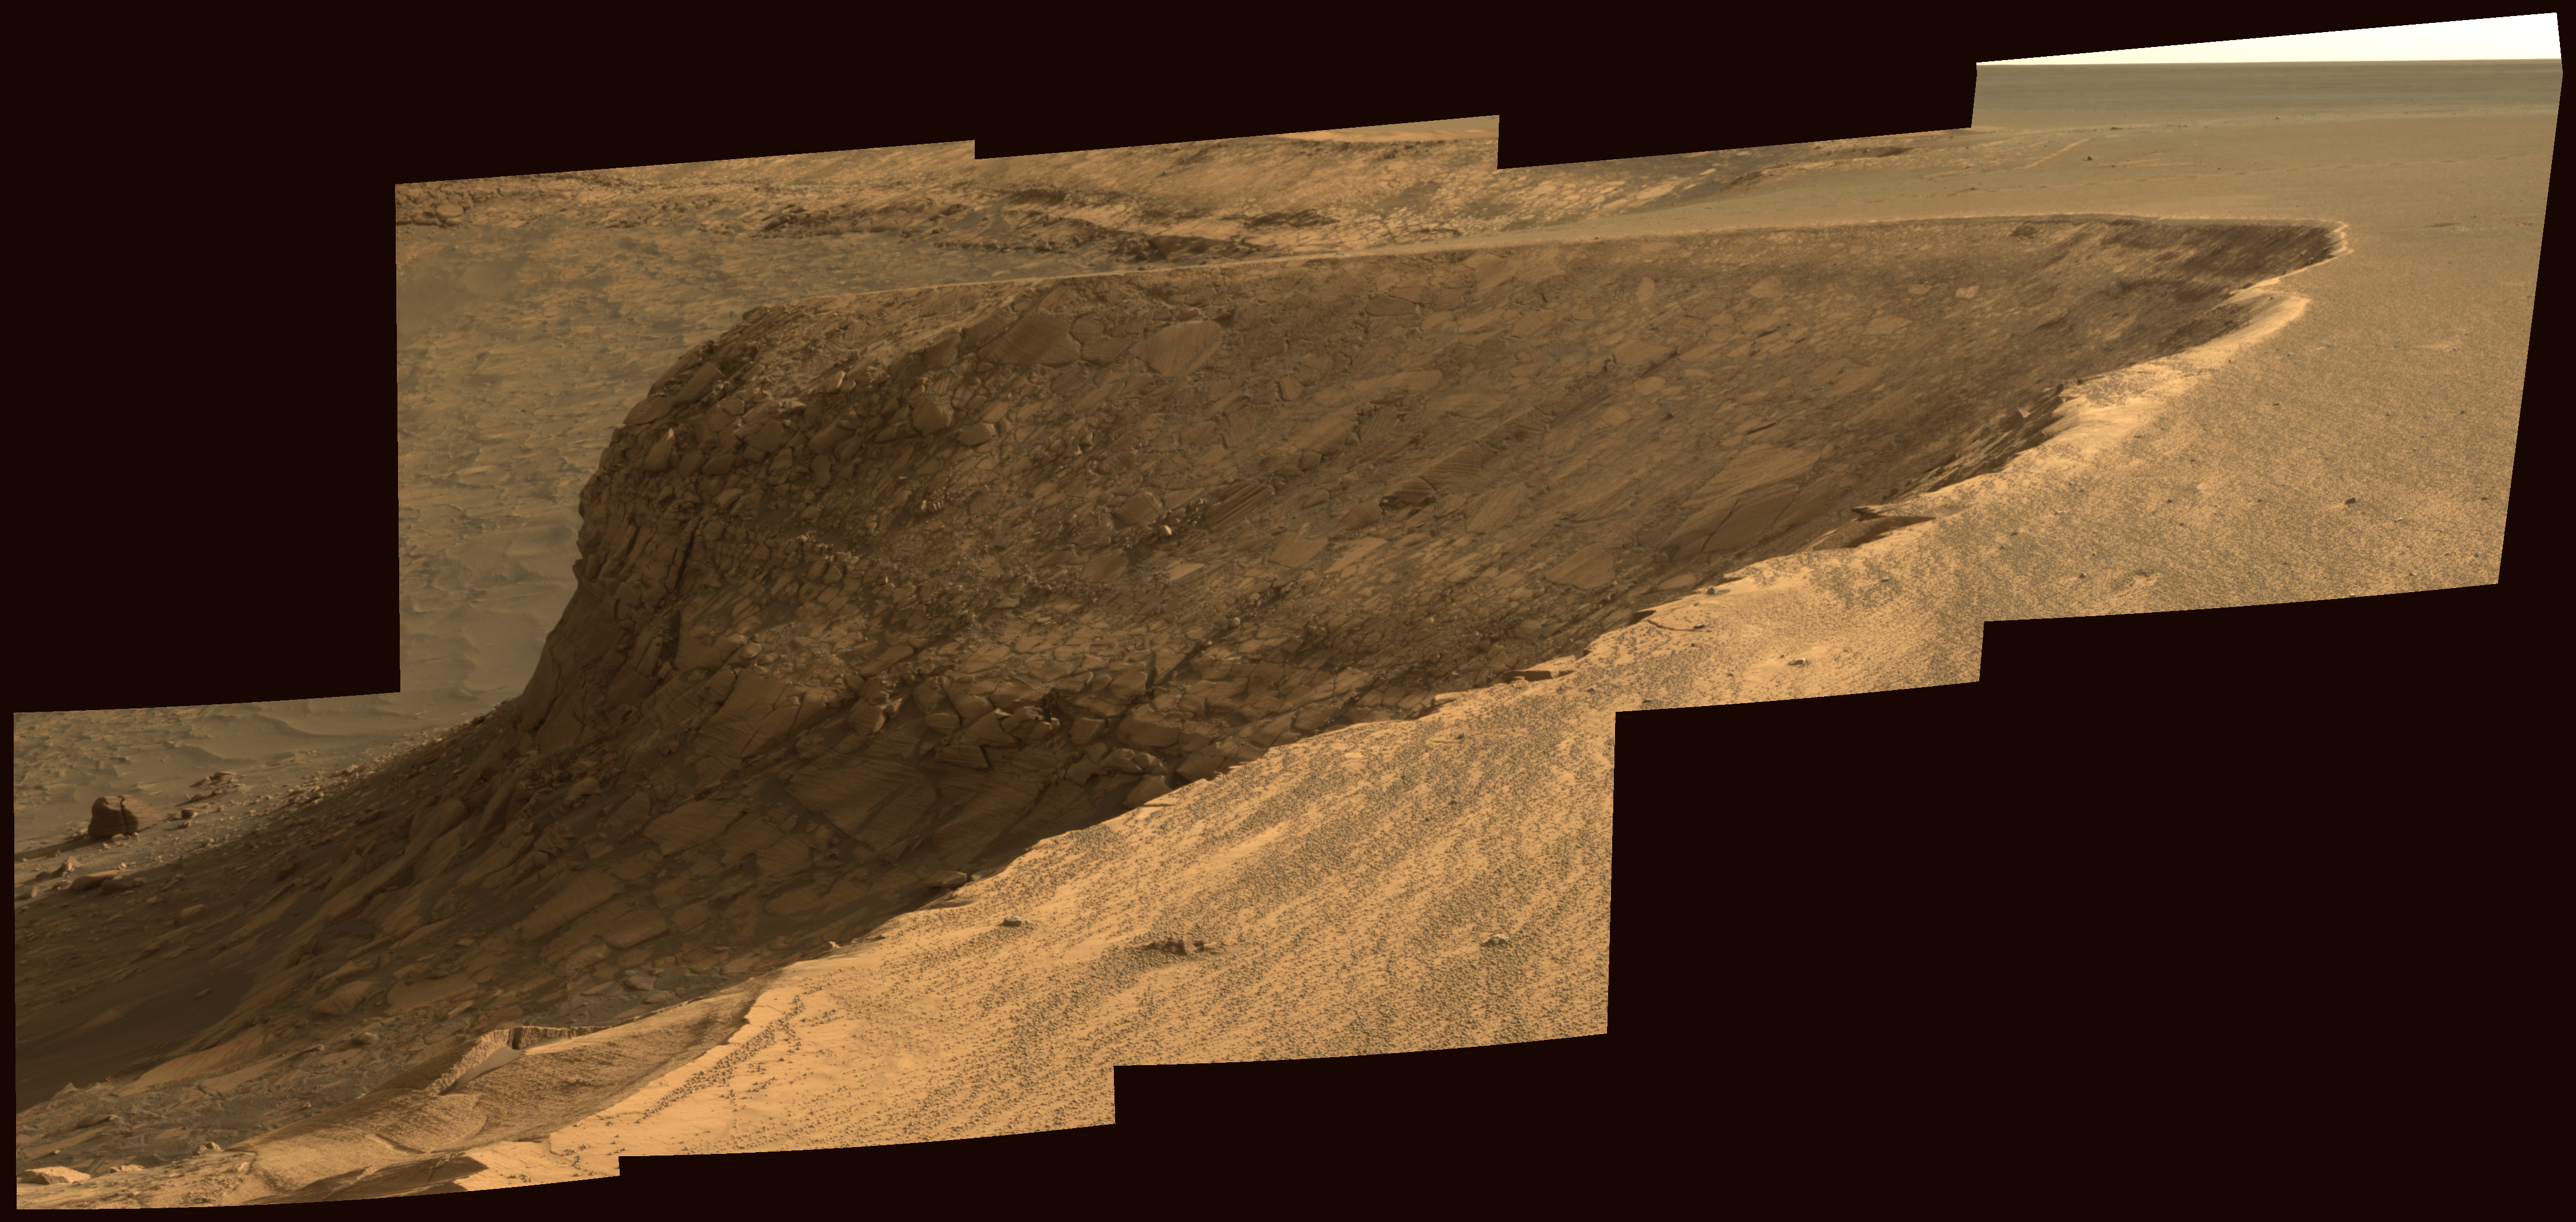

View of ‘Cape Verde’ from ‘Cape St. Mary’ in Mid-Afternoon

As part of its investigation of “Victoria Crater,” NASA’s Mars Exploration Rover Opportunity examined a promontory called “Cape Verde” from the vantage point of “Cape St. Mary,” the next promontory clockwise around the crater’s deeply scalloped rim. This view of Cape Verde combines several exposures taken by the rover’s panoramic camera into an approximately true-color mosaic. The exposures were taken during mid-afternoon lighting conditions.

The upper portion of the crater wall contains a jumble of material tossed outward by the impact that excavated the crater. This vertical cross-section through the blanket of ejected material surrounding the crater was exposed by erosion that expanded the crater outward from its original diameter, according to scientists’ interpretation of the observations. Below the jumbled material in the upper part of the wall are layers that survive relatively intact from before the crater-causing impact.

The images combined into this mosaic were taken during the 1,006th Martian day, or sol, of Opportunity’s Mars-surface mission (Nov. 22, 2006). The panoramic camera took them through the camera’s 750-nanometer, 530-nanometer and 430-nanometer filters.

Credit: NASA/JPL-Caltech/Cornell